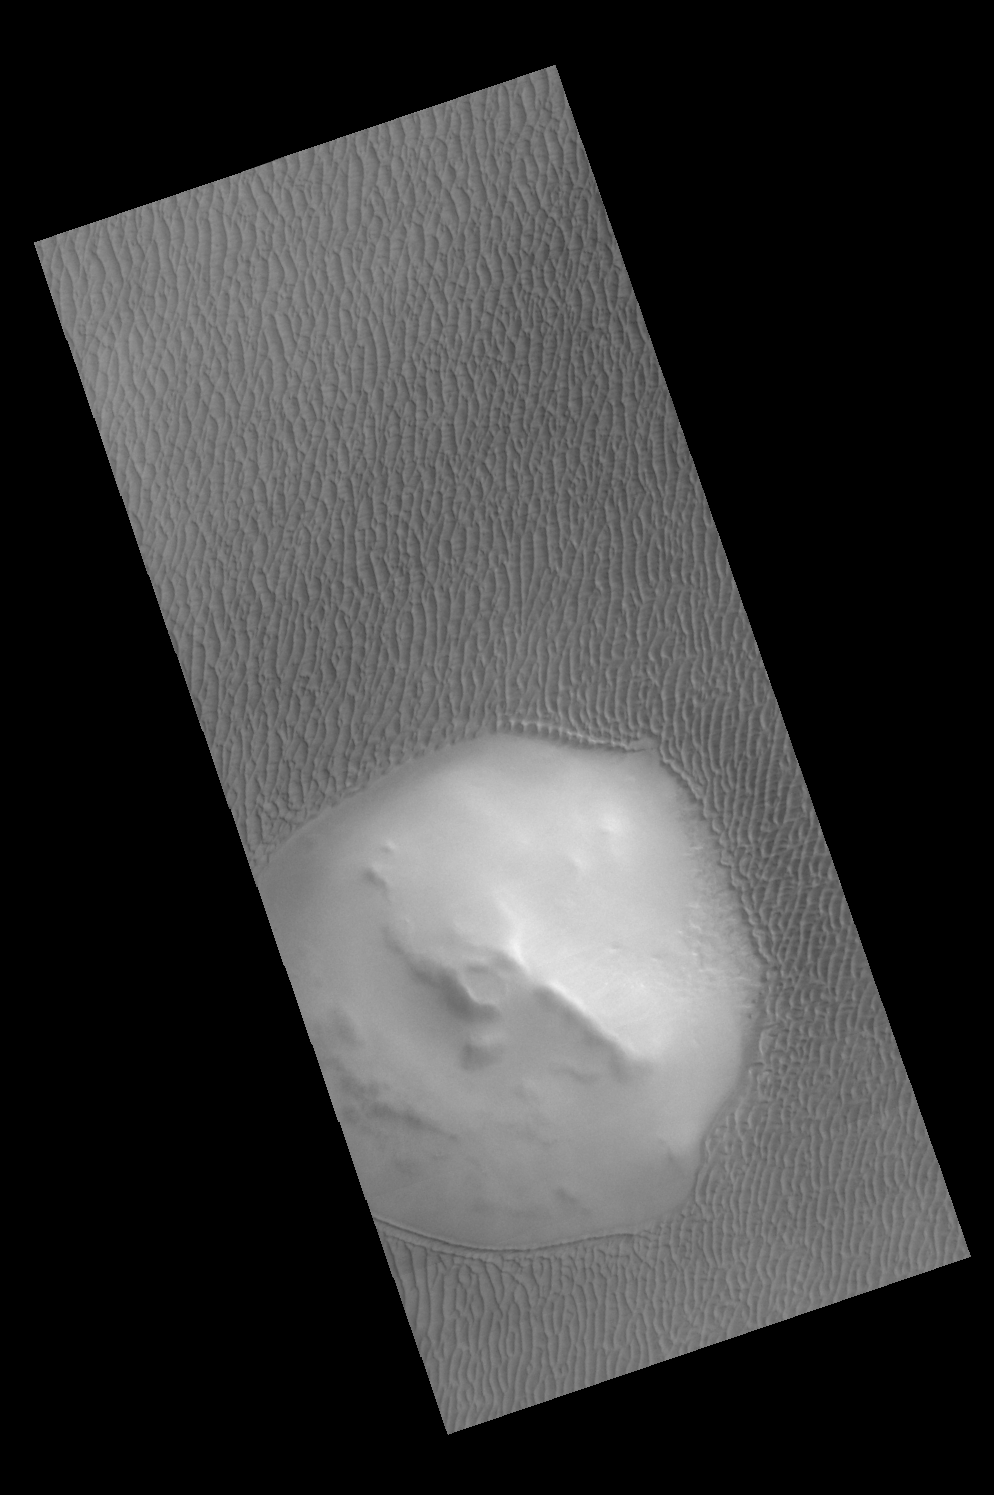

THEMIS Images as Art #8

Released 11 February 2004

Humanity is a very visual species. We rely on our eyes to tell us what is going on in the world around us. Put any image in front of a person and that person will examine the picture looking for anything familiar. Even if the examiner has no idea what he/she is looking at in a picture, he/she will still be able to make a statement about the picture, usually preceded by the words “it looks like…” The image above is part of the surface of Mars, but is presented for its artistic value rather than its scientific value. When first viewed, this image solicited a statement that “it looks like…” something seen in everyday life.

Further continuing our aquatic theme of the past two days, today we see waves washing around a barren desert island.

Note: this THEMIS visual image has not been radiometrically nor geometrically calibrated for this preliminary release. An empirical correction has been performed to remove instrumental effects. A linear shift has been applied in the cross-track and down-track direction to approximate spacecraft and planetary motion. Fully calibrated and geometrically projected images will be released through the Planetary Data System in accordance with Project policies at a later time.

NASA’s Jet Propulsion Laboratory manages the 2001 Mars Odyssey mission for NASA’s Office of Space Science, Washington, D.C. The Thermal Emission Imaging System (THEMIS) was developed by Arizona State University, Tempe, in collaboration with Raytheon Santa Barbara Remote Sensing. The THEMIS investigation is led by Dr. Philip Christensen at Arizona State University. Lockheed Martin Astronautics, Denver, is the prime contractor for the Odyssey project, and developed and built the orbiter. Mission operations are conducted jointly from Lockheed Martin and from JPL, a division of the California Institute of Technology in Pasadena.

Credit: NASA/JPL/Arizona State University